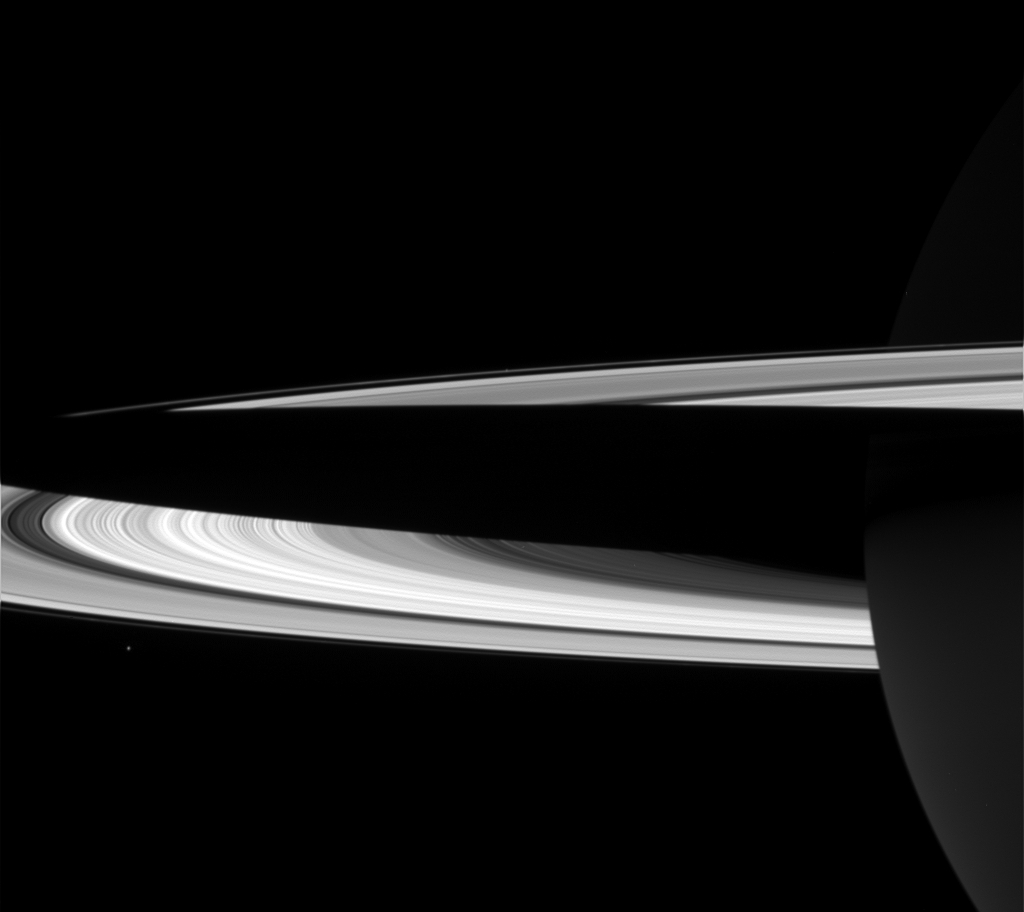

The Giant’s Shadow

Now, in southern summer, Saturn’s shadow stretches across the sunlit southern surface of its rings. Saturn’s moon Janus orbits just outside of the main rings and appears below them in this scene. Janus is absolutely dwarfed by the bulk of its gigantic parent. Janus is 181 kilometers (113 miles) across.

Bands of ring material within the Cassini Division are visible here, near the outer edge of the bright B ring. The planet’s night side is visible at the right. This view is from Cassini’s vantage point beneath the ring plane.

The image was taken in visible light with the Cassini spacecraft wide angle camera on Jan. 17, 2005, at a distance of approximately 1.2 million kilometers (746,000 miles) from Saturn. The image scale is 66 kilometers (41 miles) per pixel. Janus was brightened by a factor of two, and contrast in the scene was enhanced to aid visibility.

The Cassini-Huygens mission is a cooperative project of NASA, the European Space Agency and the Italian Space Agency. The Jet Propulsion Laboratory, a division of the California Institute of Technology in Pasadena, manages the mission for NASA’s Science Mission Directorate, Washington, D.C. The Cassini orbiter and its two onboard cameras were designed, developed and assembled at JPL. The imaging team is based at the Space Science Institute, Boulder, Colo.

Credit: NASA/JPL/Space Science Institute